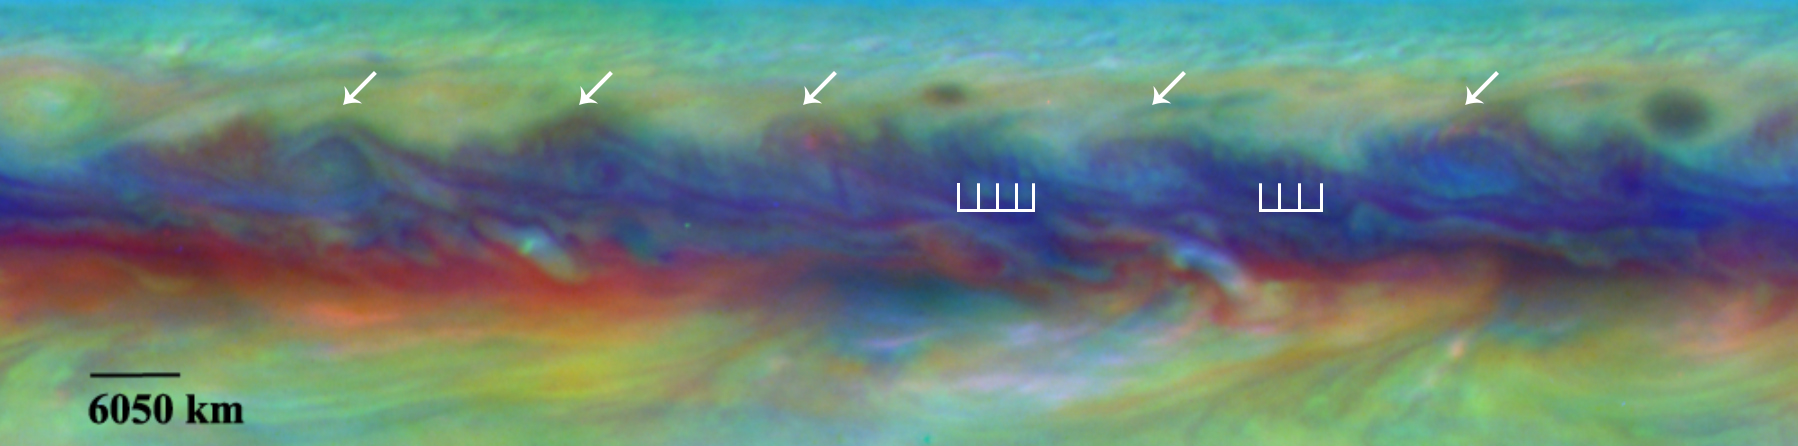

Jupiter Wave

In Jupiter’s North Equatorial Belt, scientists spotted a rare wave that had been seen there only once before. It is similar to a wave that sometimes occurs in Earth’s atmosphere when cyclones are forming. This false-color close-up of Jupiter shows cyclones (arrows) and the wave (vertical lines).

Hubble’s Wide Field and Planetary Camera 3 (WFPC3) was developed jointly by NASA’s Goddard Space Flight Center, Greenbelt, Maryland; the Space Telescope Science Institute, Baltimore, Maryland; and Ball Aerospace & Technologies Corporation, Boulder, Colorado.

Credit: NASA/ESA/GSFC/UCBerkeley/JPL-Caltech/STScI